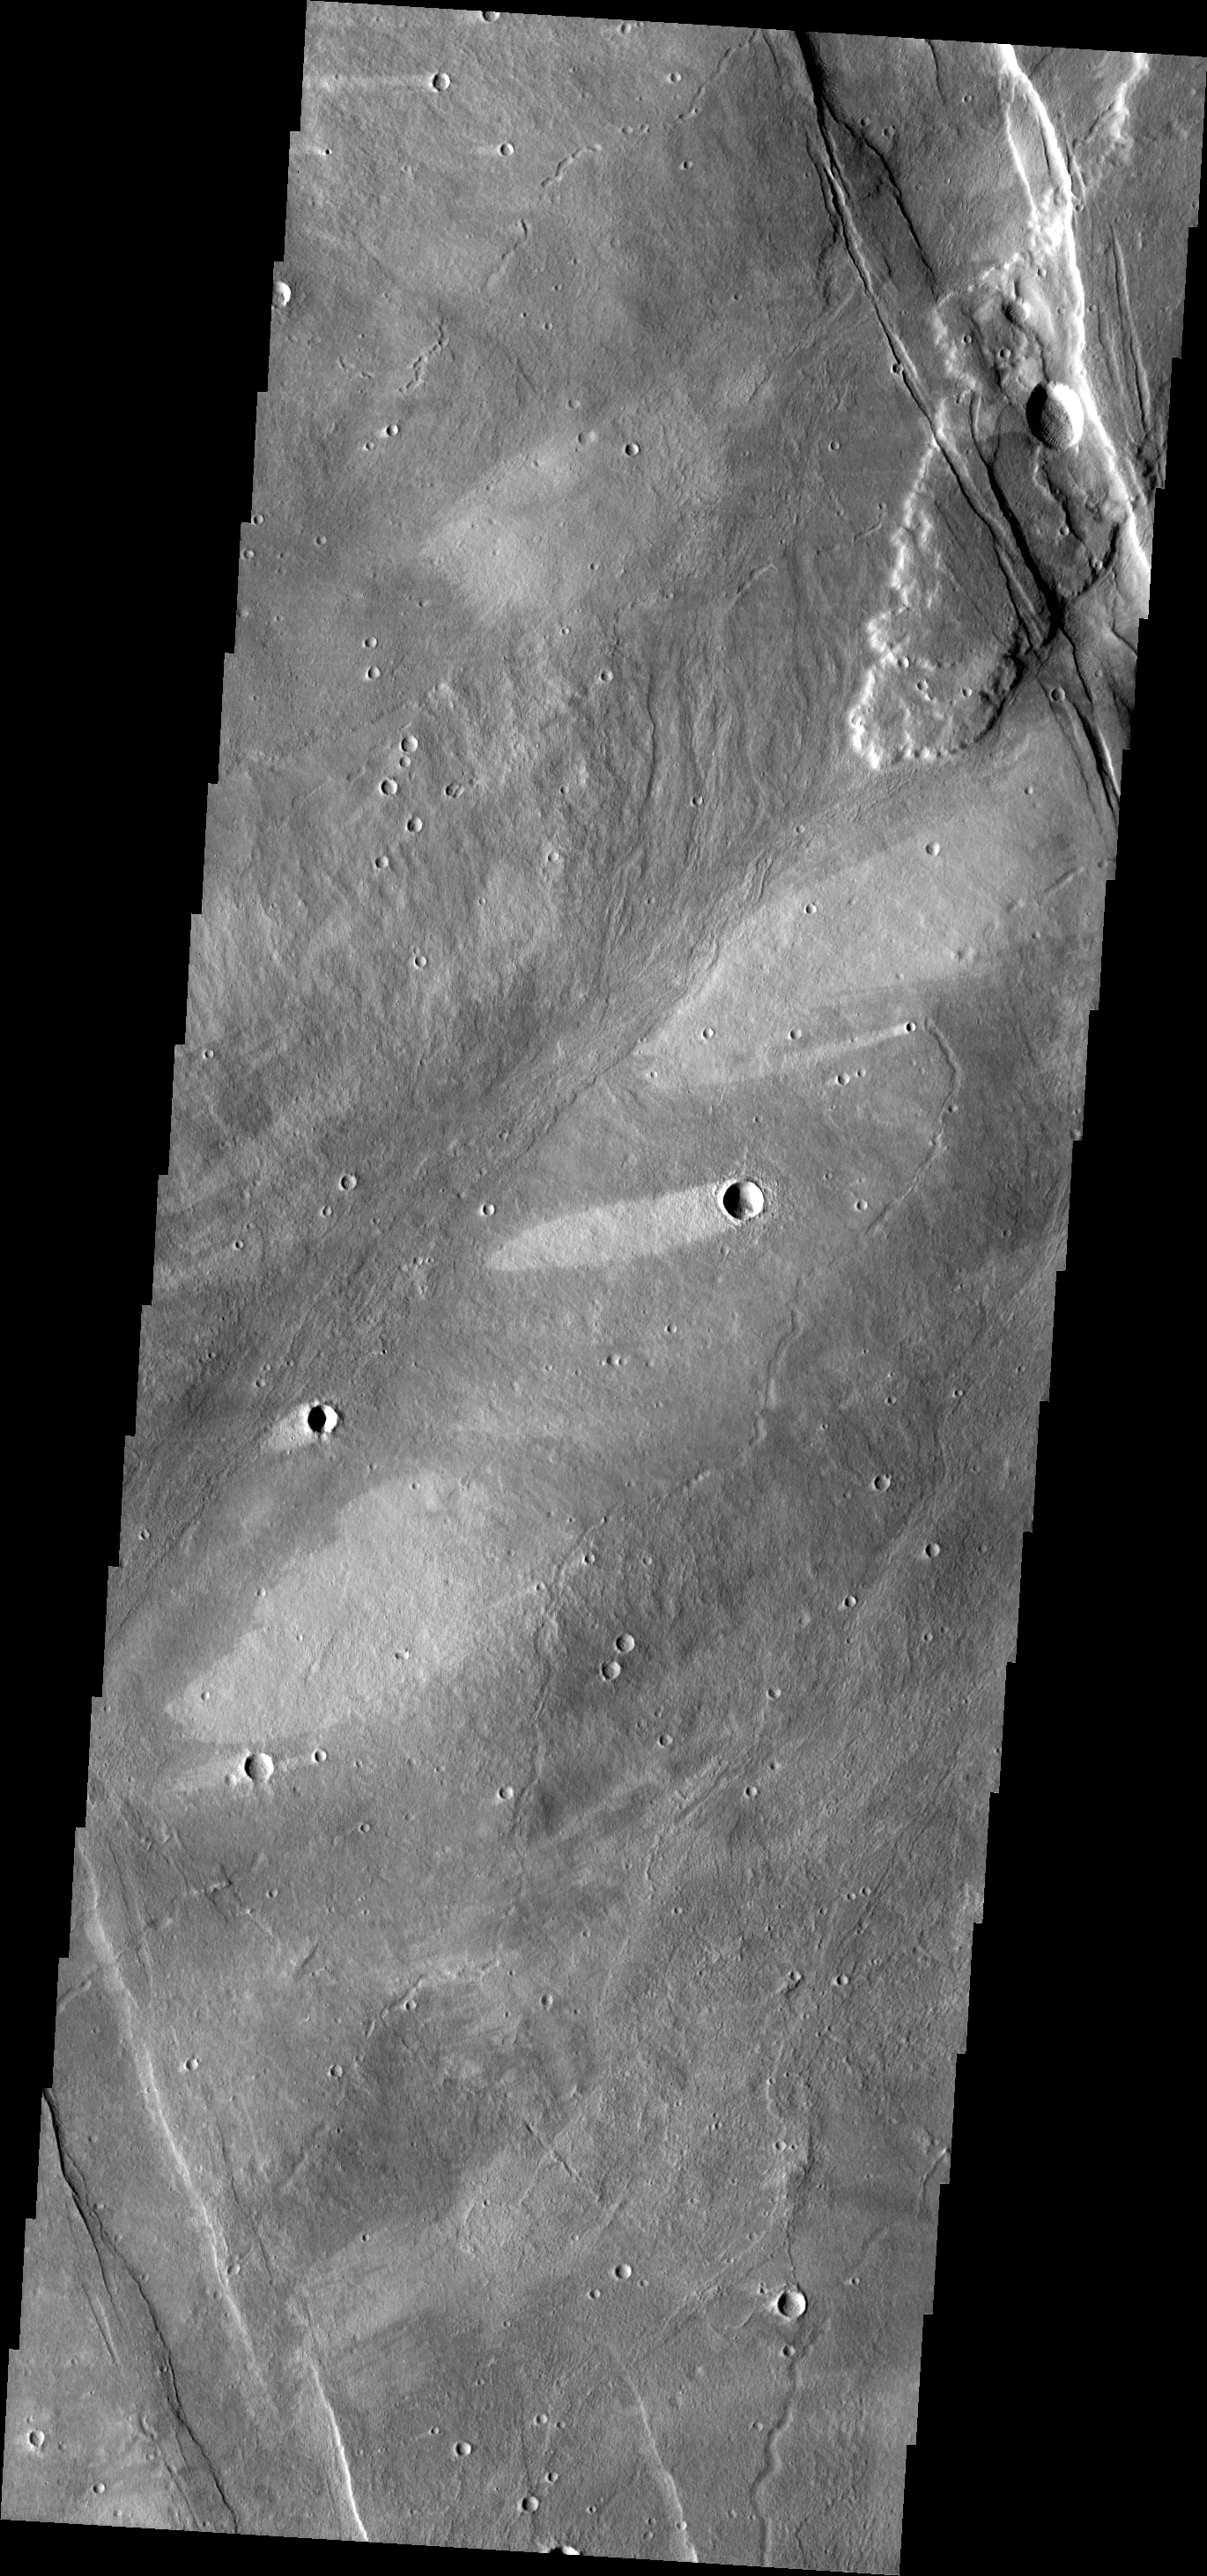

Windstreaks

The windstreaks in this VIS image are located on the southwestern flank of Alba Mons.

Credit: NASA/JPL/ASU